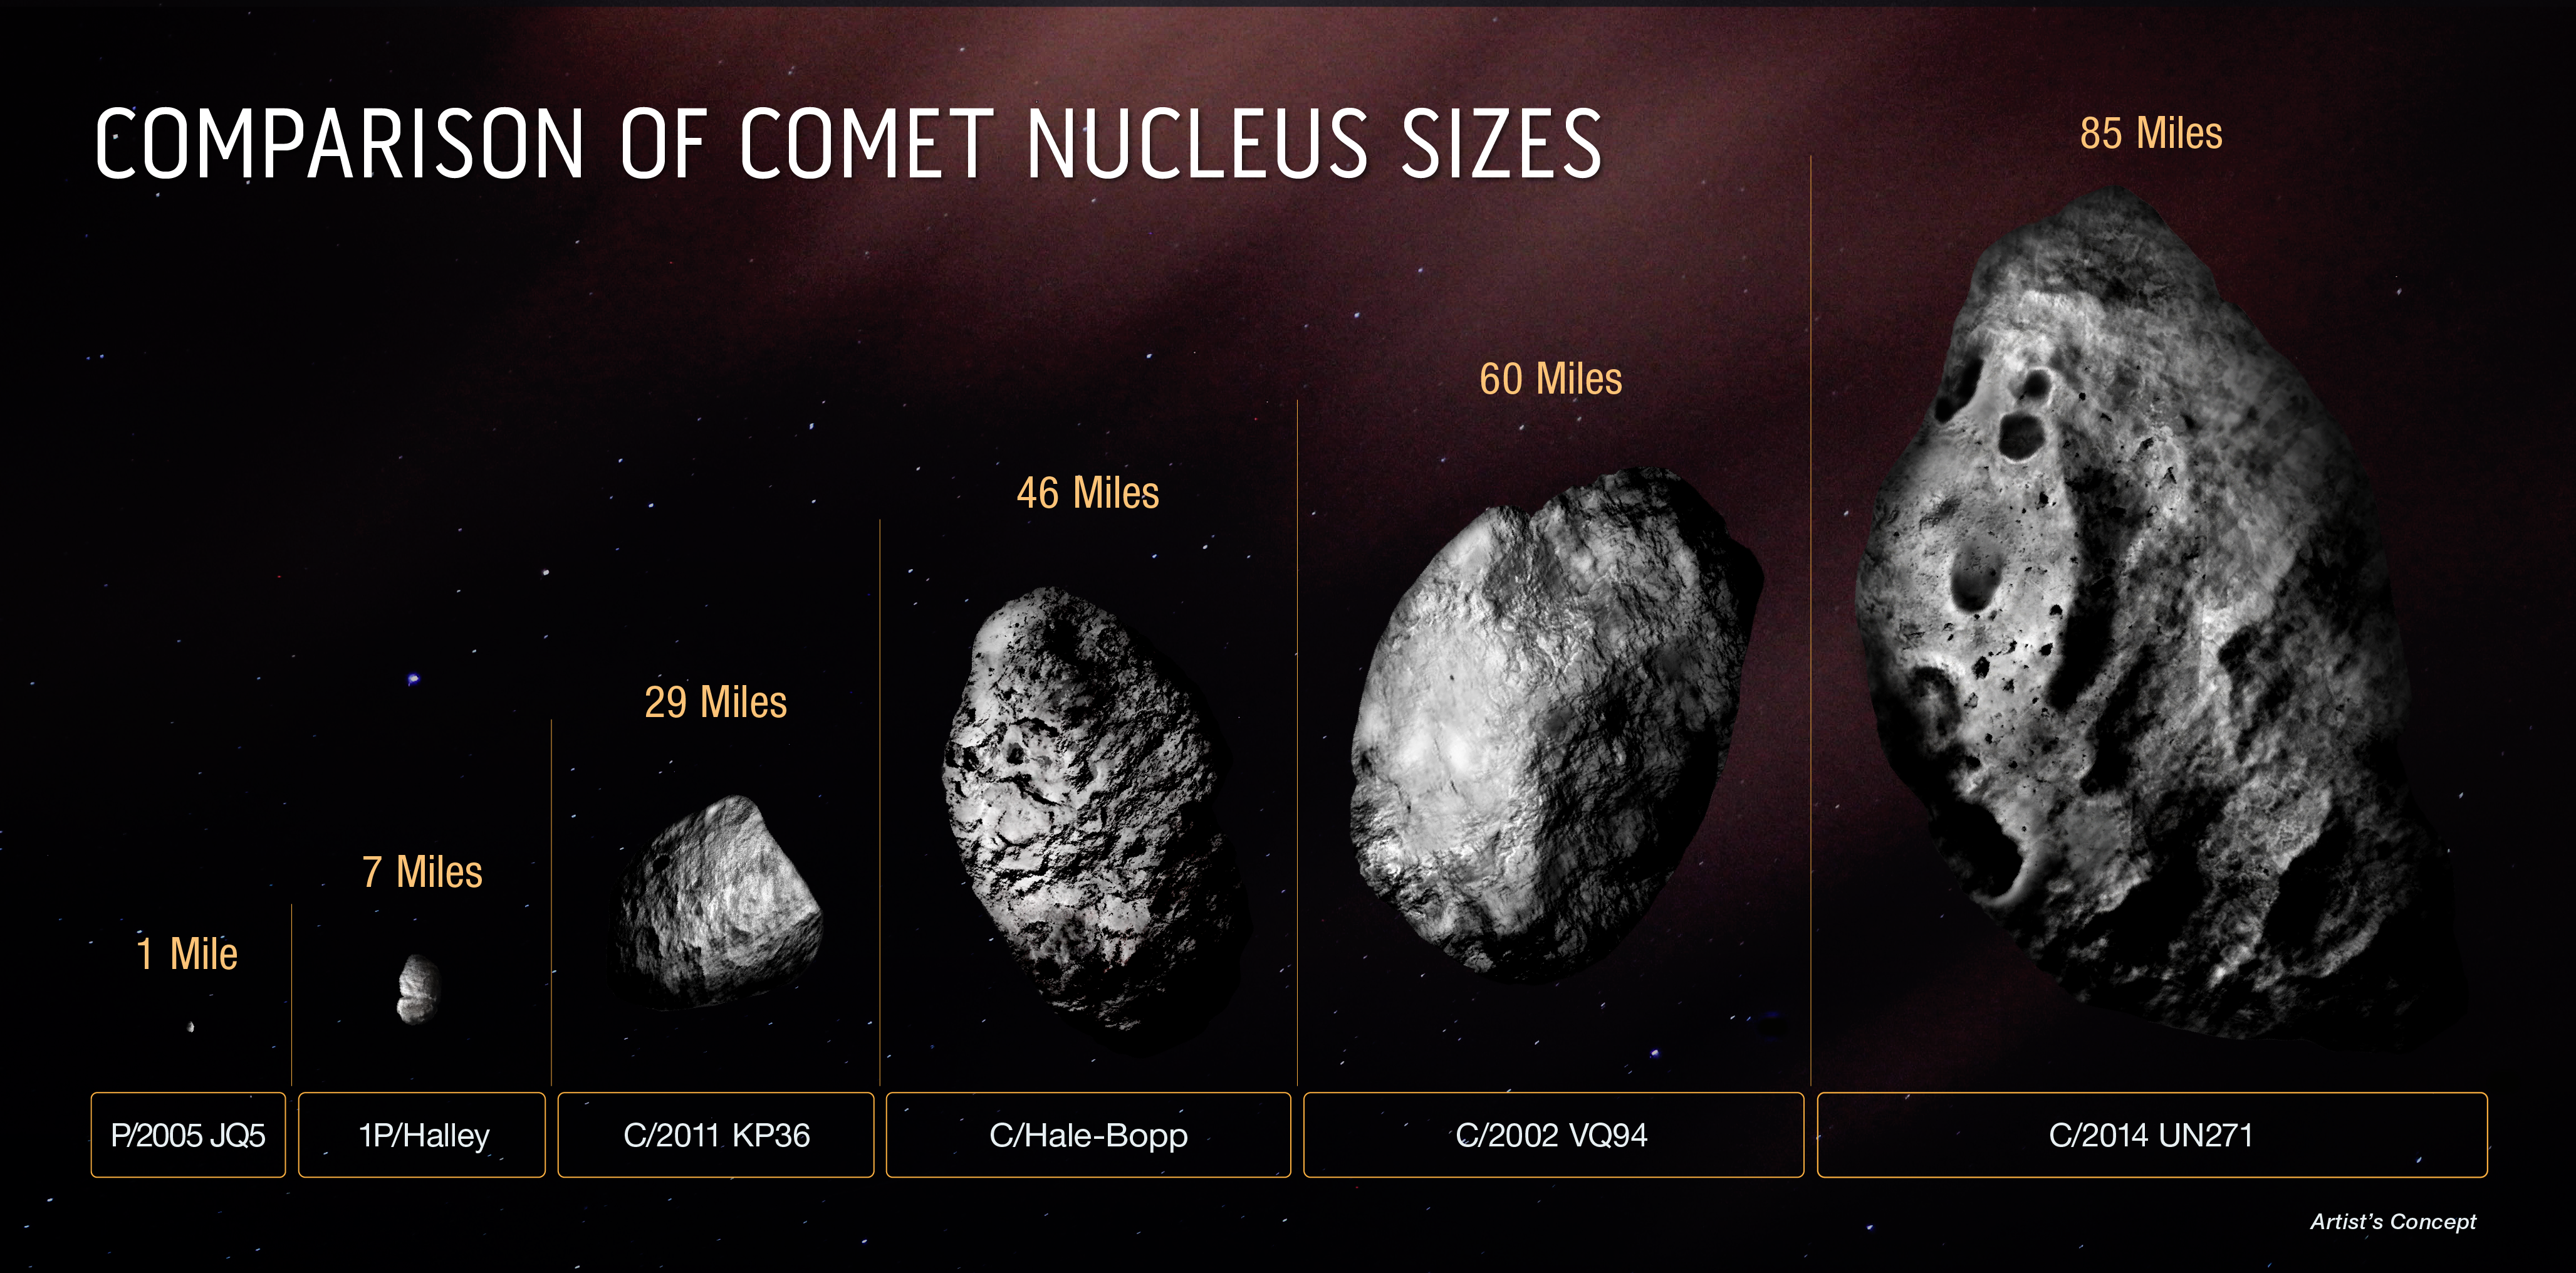

Comparison of Comet Nucleus Sizes

This diagram compares the size of the icy, solid nucleus of comet C/2014 UN271 (Bernardinelli-Bernstein) to several other comets. The majority of comet nuclei observed are smaller than Halley’s comet. They are typically a mile across or less. Comet C/2014 UN271 is currently the record-holder for big comets. And, it may be just the tip of the iceberg. There could be many more monsters out there for astronomers to identify as sky surveys improve in sensitivity. Though astronomers know this comet must be big to be detected so far out to a distance of over 2 billion miles from Earth, only the Hubble Space Telescope has the sharpness and sensitivity to make a definitive estimate of nucleus size.

Credit: NASA, ESA, Zena Levy (STScI)